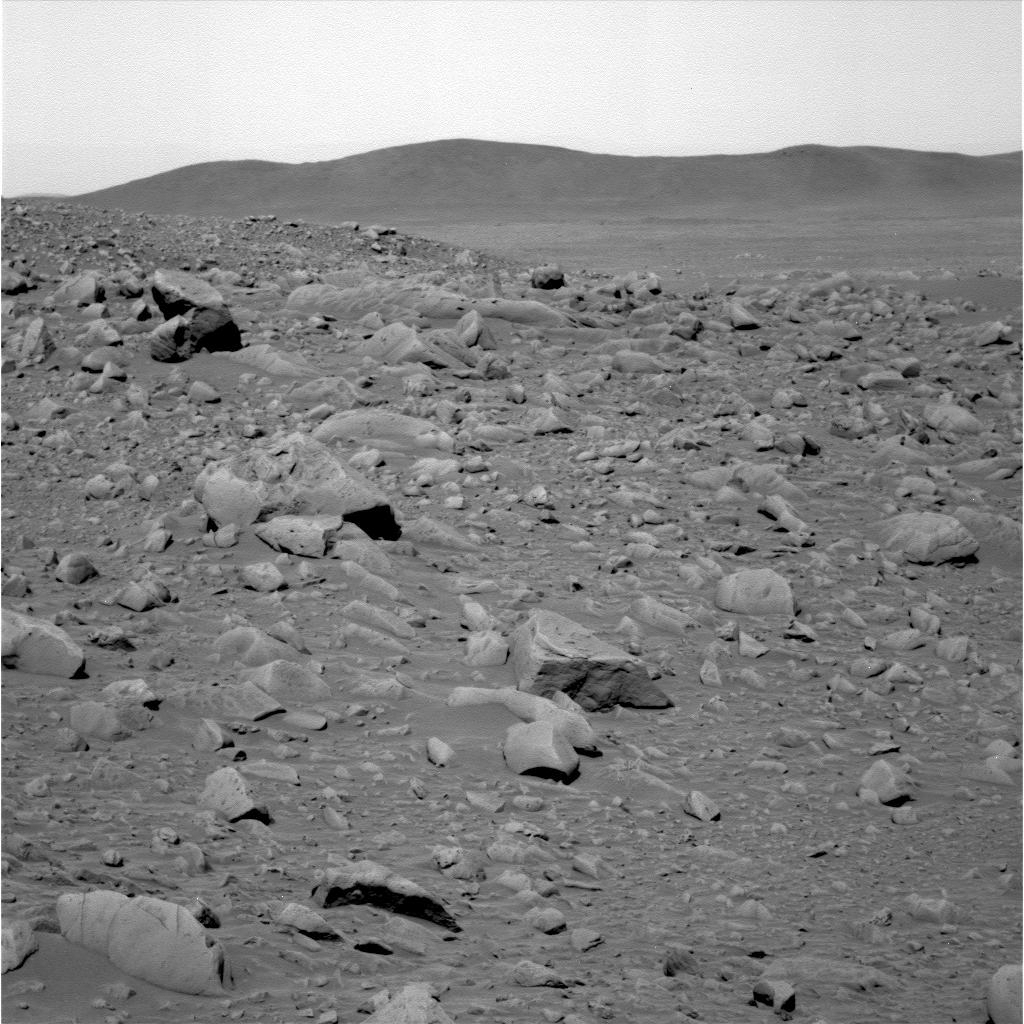

To the Hills!

Figure 1 (labels)

This image shows the rocky road the Mars Exploration Rover Spirit will travel to reach its ultimate destination – the Columbia Hills. The hills, seen here in the background, are located 2.3 kilometers (1.4 miles) away in the southeast direction. Rover planners estimate the journey will take about two months, or 60 sols, including stops at interesting targets along the way. As of sol 81 (March 26, 2004), Spirit has traveled 492 meters (1614 feet).

Credit: NASA/JPL